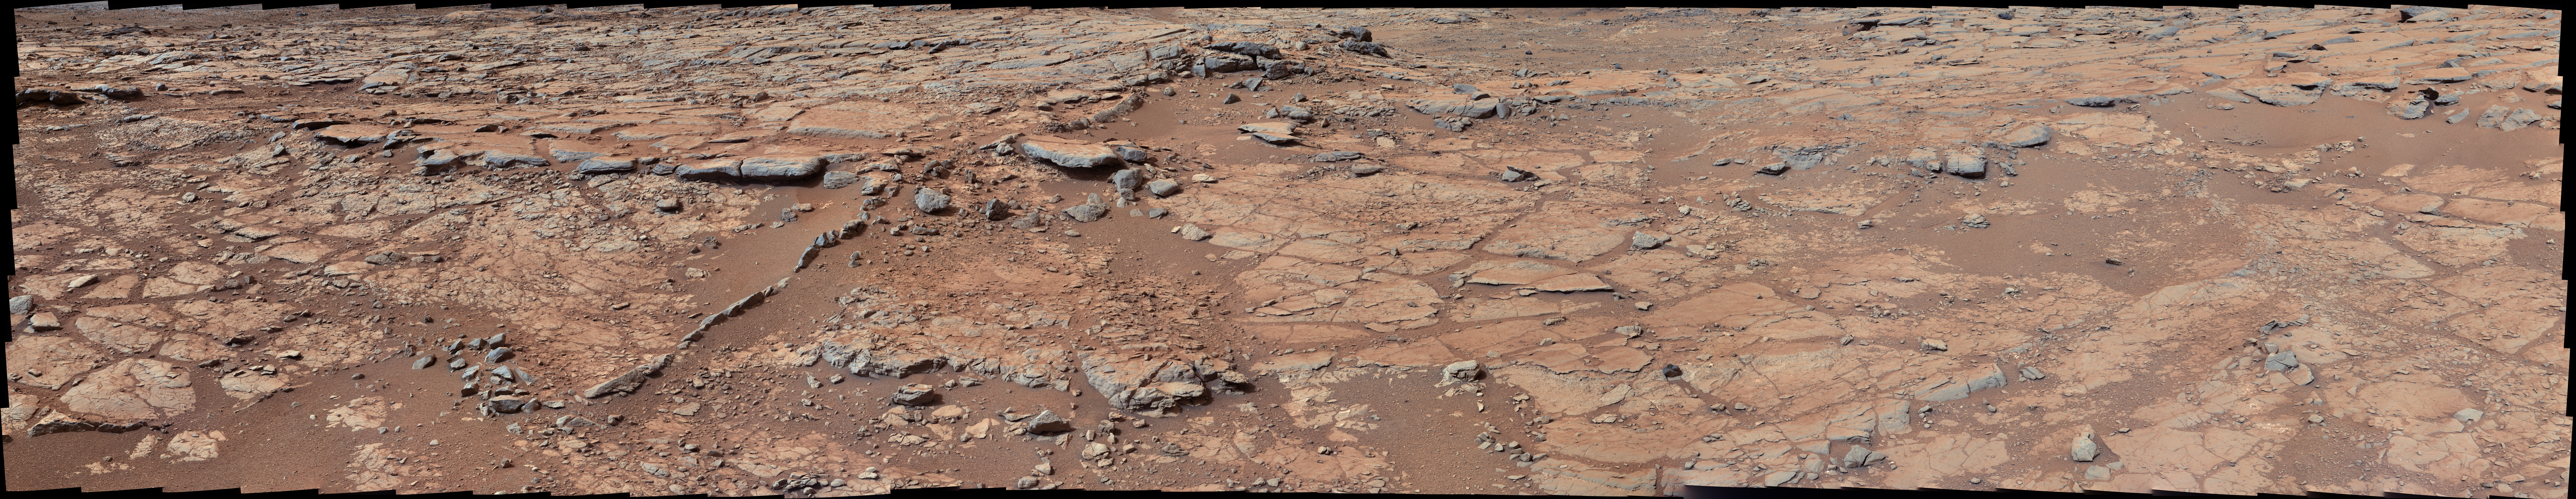

View from Inside ‘Yellowknife Bay’

Raw Image

From a position in the shallow “Yellowknife Bay” depression, NASA’s Mars rover Curiosity used its right Mast Camera (Mastcam) to take the telephoto images combined into this panorama of geological diversity.

A lip defining the edge of Yellowknife Bay is visible in the middle distance near the center of the image and in the farther distance on the right.

The scene is a combination of three mosaics taken on Sols (Martian days) 137, 138, and 141 of Curiosity’s work on Mars (Dec. 24, 25 and 28, 2012). Each sol’s images were acquired between about 8:30 and 9:30 a.m., local Mars solar time. Distances from the rover range from about 10 feet (3 meters) for the closest objects in the picture to about 100 feet (30 meters) for the most distant ones.

The mosaics have been white-balanced to show what the rocks would look like if they were on Earth. A raw-color version is also available, showing what the rocks look like on Mars to the camera.

Credit: NASA/JPL-Caltech/MSSS